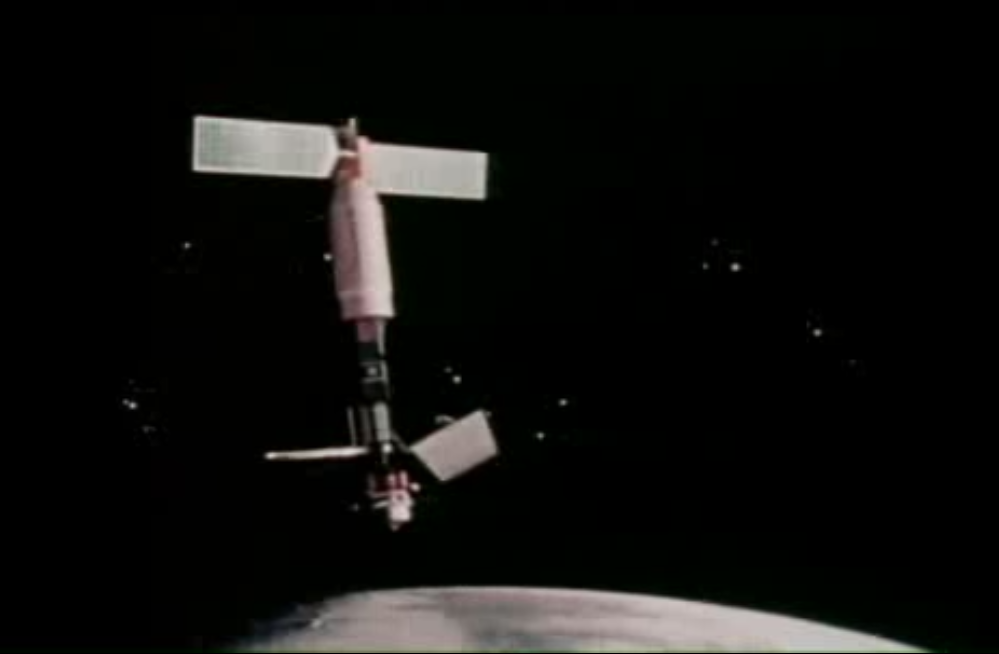

Seasat Celebrates Landmark in Remote-Sensing History

Seasat, built and managed by NASA’s Jet Propulsion Laboratory (JPL), was launched thirty-five years ago, on June 27, 1978. It was the first satellite designed for remote sensing of the Earth’s oceans using many ground-breaking technologies, such as:

AltimetersSynthetic Aperture Radar – Earth ApplicationsSynthetic Aperture Radar – Planetary ApplicationsScatterometersRadiometers
SeaSat is the legacy satellite that is the direct ancestor to many subsequent, current and future satellites.

The mission was designed to demonstrate the feasibility of global satellite monitoring of oceanographic phenomena and to help determine the requirements for an operational ocean remote sensing satellite system. Specific objectives were to collect data on sea-surface winds, sea-surface temperatures, wave heights, internal waves, atmospheric water, sea ice features and ocean topography. The mission ended on October 10, 1978 due to a failure of the vehicle’s electric power system. Although only approximately 42 hours of real time data was received, the mission demonstrated the feasiblity of using microwave sensors to monitor ocean conditions.

JPL operated Seasat in Earth orbit for 105 days before a massive short circuit in the spacecraft’s electrical system ended the mission on October 10, 1978.

Scientific instruments onboard SeaSat included the Radar altimeter, Synthetic Aperture Radar (SAR), SEASAT-A Satellite Scatterometer (SASS), Visible and Infrared Radiometer (VIRR), Scanning Multichannel Microwave Radiometer (SMMR).

Recently, the mission supplied the 35-year-old data to the Alaska Satellite Facility, a NASA Distributed Active Archive Center (DAAC), which has processed the data into a treasure trove of digital images. New imagery enables scientists to travel back in time for research on oceans, sea ice, volcanoes, forest land cover, glaciers and more. Before now, only a small percentage of Seasat data was processed digitally.

Credit: NASA/JPL-Caltech